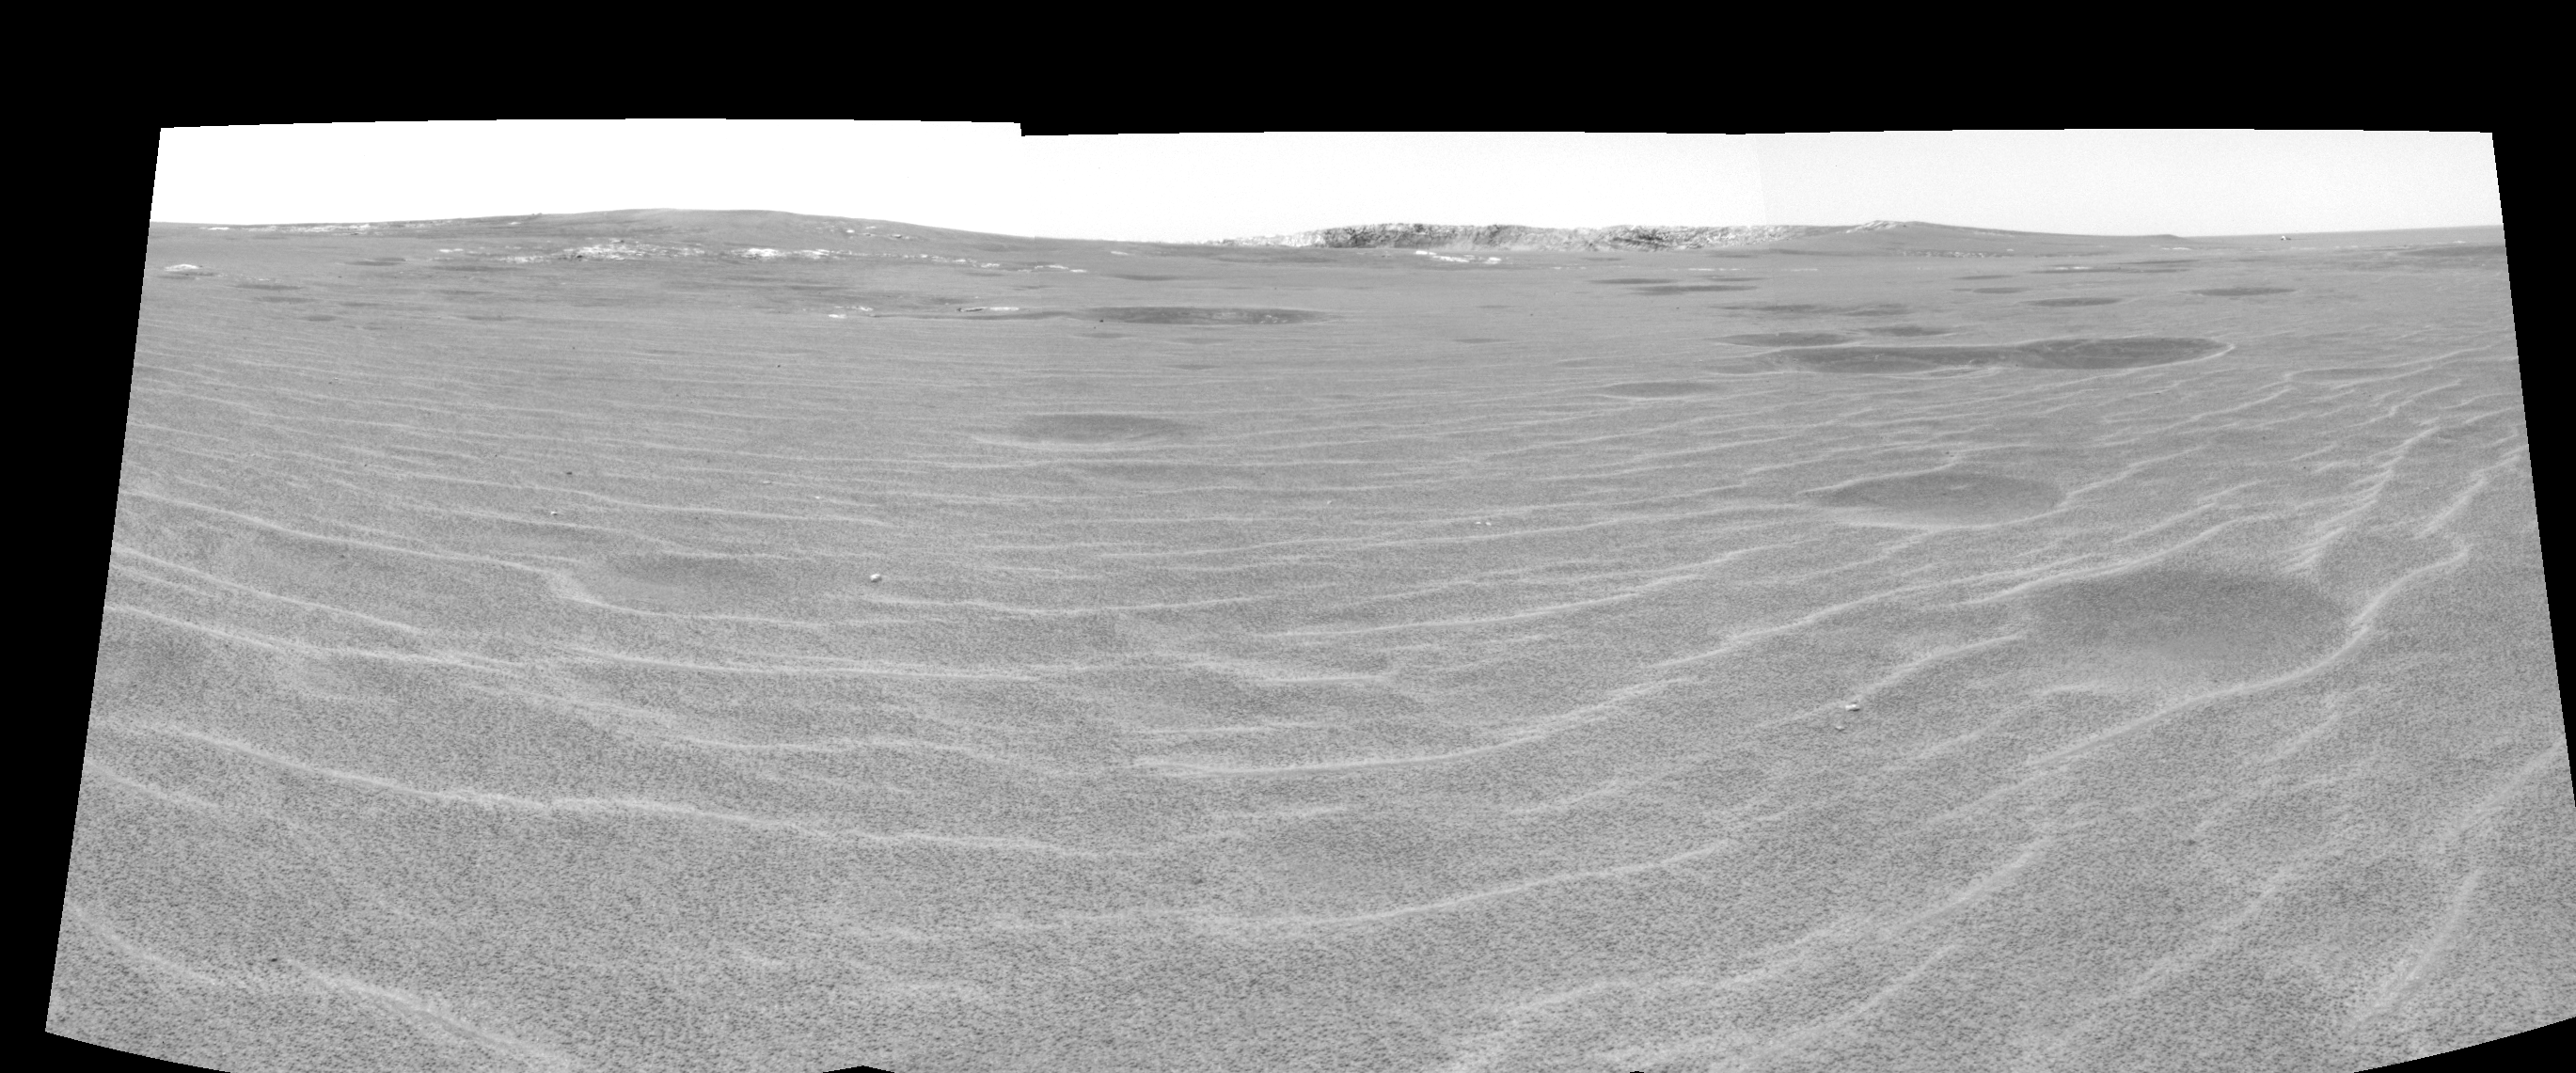

Approaching ‘Endurance’ (right eye)

This cylindrical-perspective projection was constructed from a sequence of images taken by the Mars Exploration Rover Opportunity’s navigation camera on the rover’s 93rd sol on Mars. The mosaic was created from three images from the camera’s right eye. The camera acquired the images at approximately 12:27 Local Solar Time, or around 8:22 AM Pacific Daylight Time on April 28, 2004. On that sol, Opportunity sat about 75 meters (246 feet) away from the rim of “Endurance Crater.”

See PIA05849 for 3-D view and PIA05850 for left eye view of this right eye cylindrical-perspective projection.

Credit: NASA/JPL/Cornell